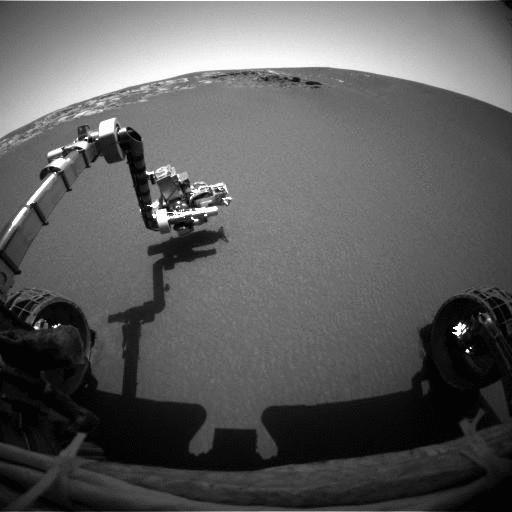

Poised for Discovery

This image taken by the front hazard-identification camera onboard the Mars Exploration Rover Opportunity shows the rover’s arm in its extended position. The arm, or instrument deployment device, was deployed on the ninth martian day, or sol, of the mission. The rover, now sitting 1 meter (3 feet) away from the lander, can be seen in the foreground.

Credit: NASA/JPL